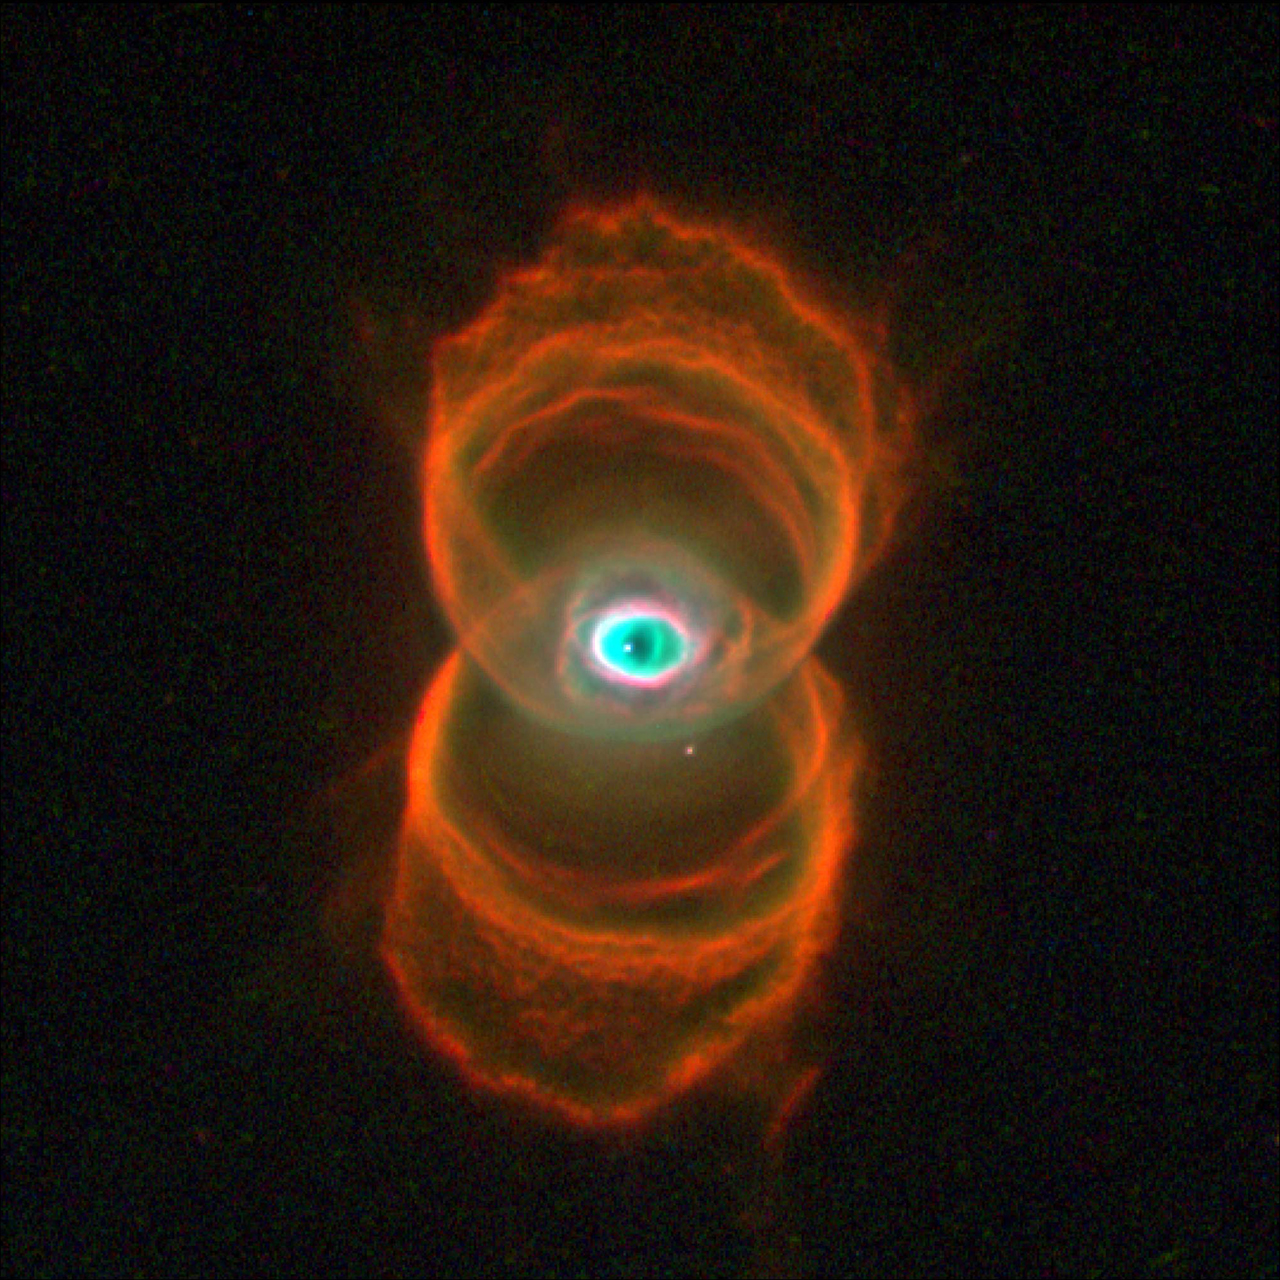

Hubble Finds an Hourglass Nebula around a Dying Star

This is an image of MyCn18, a young planetary nebula located about 8,000 light-years away, taken with the Wide Field and Planetary Camera 2 (WFPC2) aboard NASA’s Hubble Space Telescope (HST). This Hubble image reveals the true shape of MyCn18 to be an hourglass with an intricate pattern of “etchings” in its walls. This picture has been composed from three separate images taken in the light of ionized nitrogen (represented by red), hydrogen (green), and doubly-ionized oxygen (blue). The results are of great interest because they shed new light on the poorly understood ejection of stellar matter which accompanies the slow death of Sun-like stars. In previous ground-based images, MyCn18 appears to be a pair of large outer rings with a smaller central one, but the fine details cannot be seen.

According to one theory for the formation of planetary nebulae, the hourglass shape is produced by the expansion of a fast stellar wind within a slowly expanding cloud which is more dense near its equator than near its poles. What appears as a bright elliptical ring in the center, and at first sight might be mistaken for an equatorially dense region, is seen on closer inspection to be a potato shaped structure with a symmetry axis dramatically different from that of the larger hourglass. The hot star which has been thought to eject and illuminate the nebula, and therefore expected to lie at its center of symmetry, is clearly off center. Hence MyCn18, as revealed by Hubble, does not fulfill some crucial theoretical expectations.

Hubble has also revealed other features in MyCn18 which are completely new and unexpected. For example, there is a pair of intersecting elliptical rings in the central region which appear to be the rims of a smaller hourglass. There are the intricate patterns of the etchings on the hourglass walls. The arc-like etchings could be the remnants of discrete shells ejected from the star when it was younger (e.g. as seen in the Egg Nebula), flow instabilities, or could result from the action of a narrow beam of matter impinging on the hourglass walls. An unseen companion star and accompanying gravitational effects may well be necessary in order to explain the structure of MyCn18.

Ragvhendra Sahai of NASA’s Jet Propulsion Laboratory, Pasadena, Calif., is the principal investigator of the team who made these observations.

Credit: NASA/JPL-Caltech/ESA, the Hubble Heritage Team (STScI/AURA)